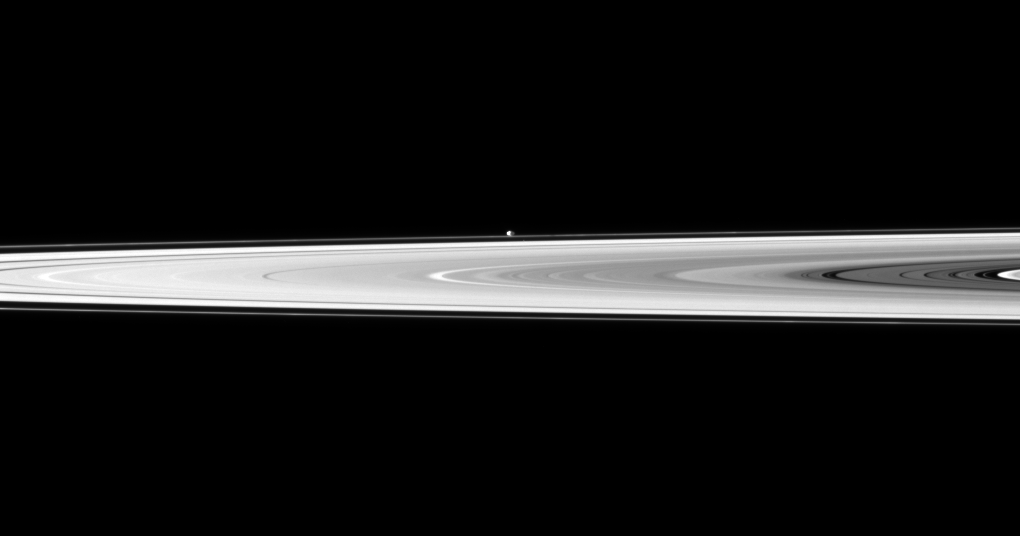

Beyond Bright Rings

The tiny moon Pandora appears beyond the bright disk of Saturn’s rings.

Pandora (81 kilometers, or 50 miles across) orbits outside the F ring and, in this image, is farther from Cassini than the rings are. This view looks toward the northern, sunlit side of the rings from just above the ringplane.

The image was taken in visible light with the Cassini spacecraft narrow-angle camera on Nov. 8, 2009. The view was acquired at a distance of approximately 2.4 million kilometers (1.5 million miles) from Pandora. Image scale is 14 kilometers (9 miles) per pixel.

The Cassini-Huygens mission is a cooperative project of NASA, the European Space Agency and the Italian Space Agency. The Jet Propulsion Laboratory, a division of the California Institute of Technology in Pasadena, manages the mission for NASA’s Science Mission Directorate, Washington, D.C. The Cassini orbiter and its two onboard cameras were designed, developed and assembled at JPL. The imaging operations center is based at the Space Science Institute in Boulder, Colo.

Credit: NASA/JPL/Space Science Institute